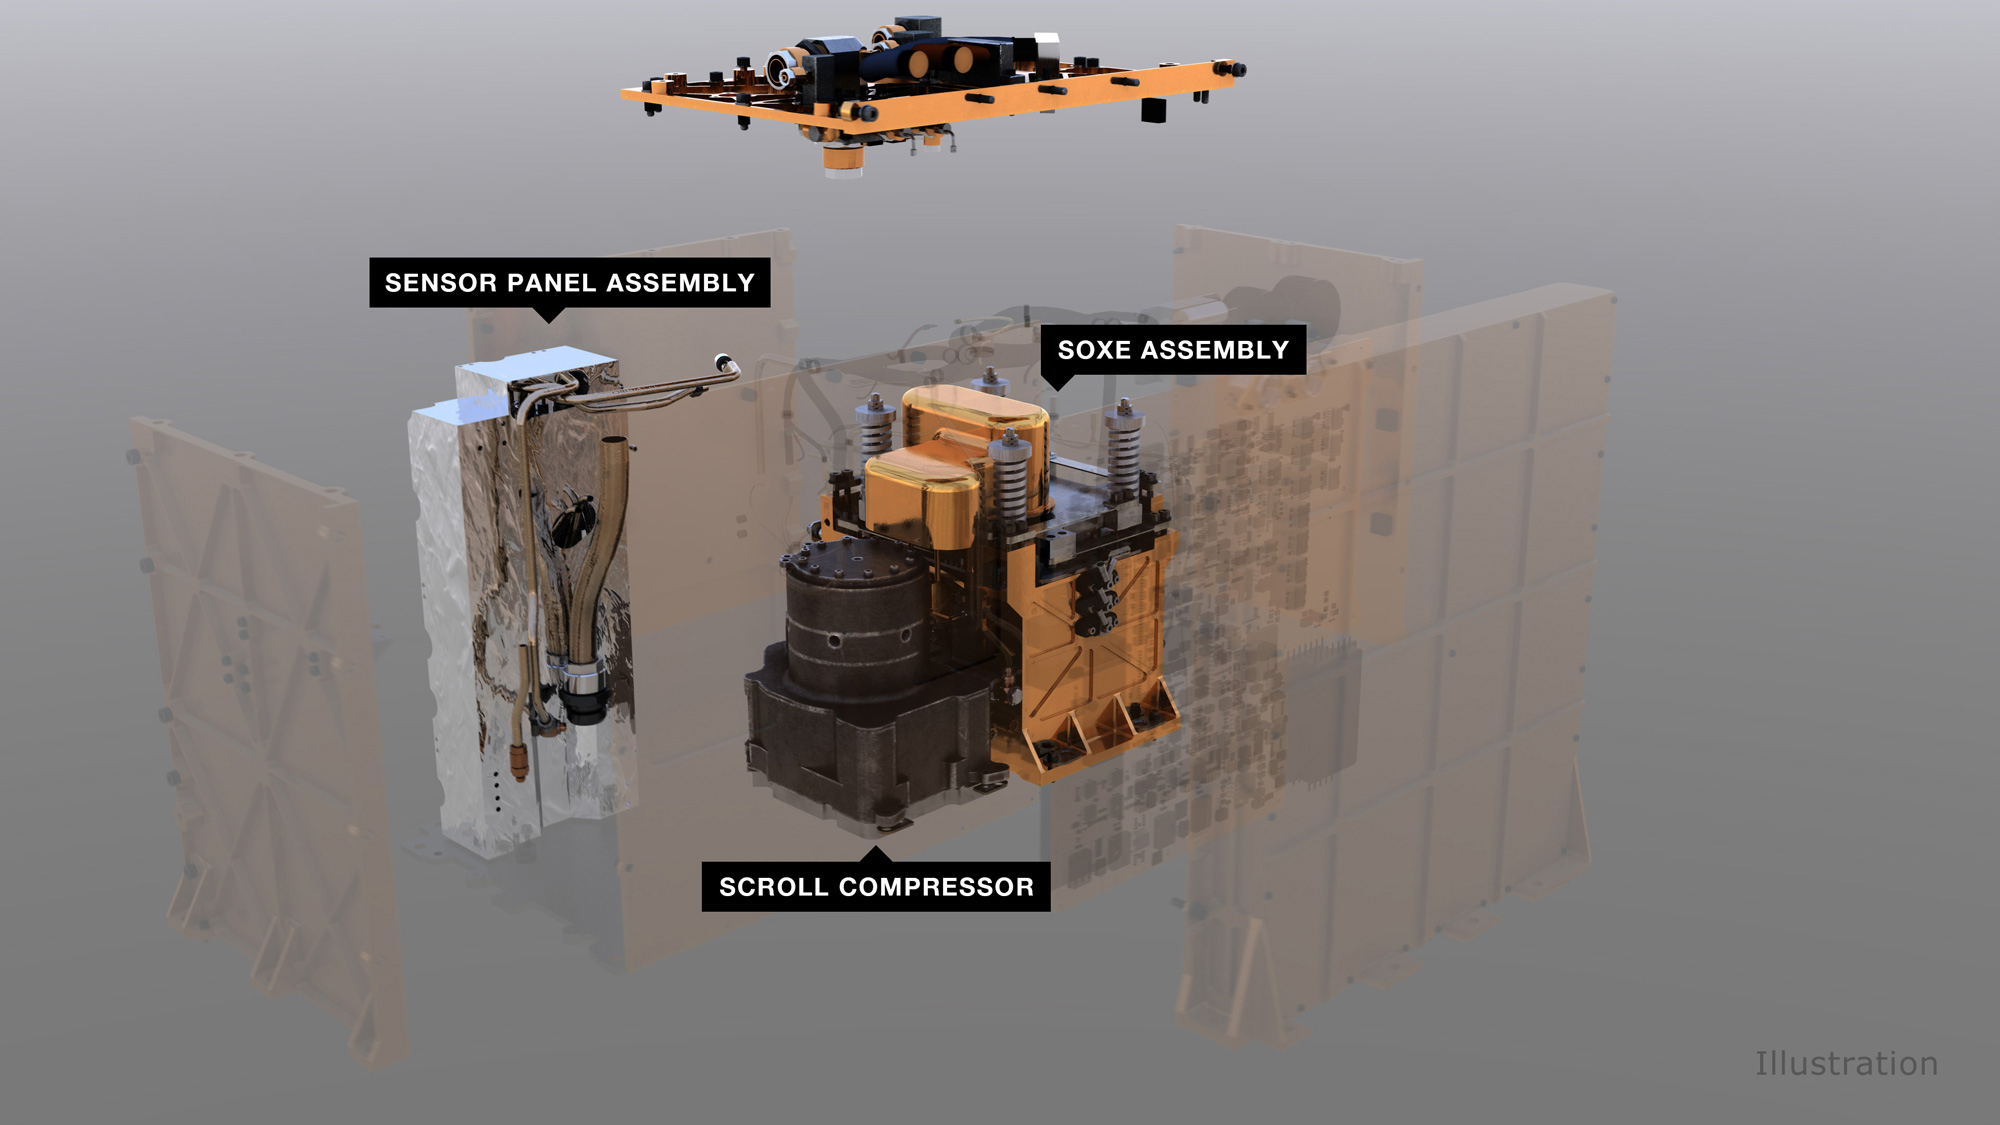

Components of MOXIE (Illustration)

An illustration of MOXIE (Mars Oxygen ISRU Experiment) and its components. An air pump pulls in carbon dioxide gas from the Martian atmosphere, which is then regulated and fed to the Solid OXide Electrolyzer (SOXE), where it is electrochemically split to produce pure oxygen.

The Jet Propulsion Laboratory, which is managed for NASA by Caltech in Pasadena, California, built and manages operations of the Perseverance and Curiosity rovers.

Credit: NASA/JPL-Caltech